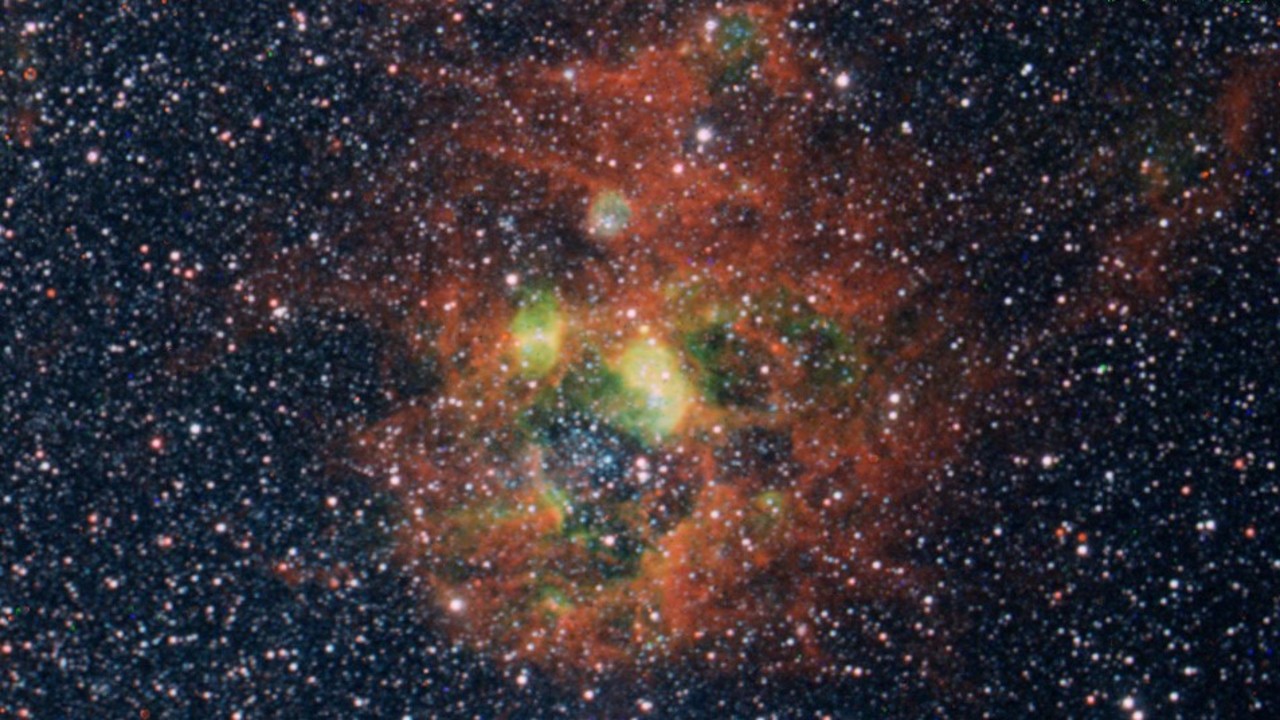

SPHEREx Images Mosaic

Three color mosaic of SPHEREx images from channels centered at 0.98 um (blue), 0.96 um (green) and 3.29 um (red). The green areas show ionization regions near a cluster of young stars in blue, traced out in the doubly ionized sulfur line, while red traces emission from the surrounding dusty PAHs.

Credit: Courtesy NASA/JPL-Caltech